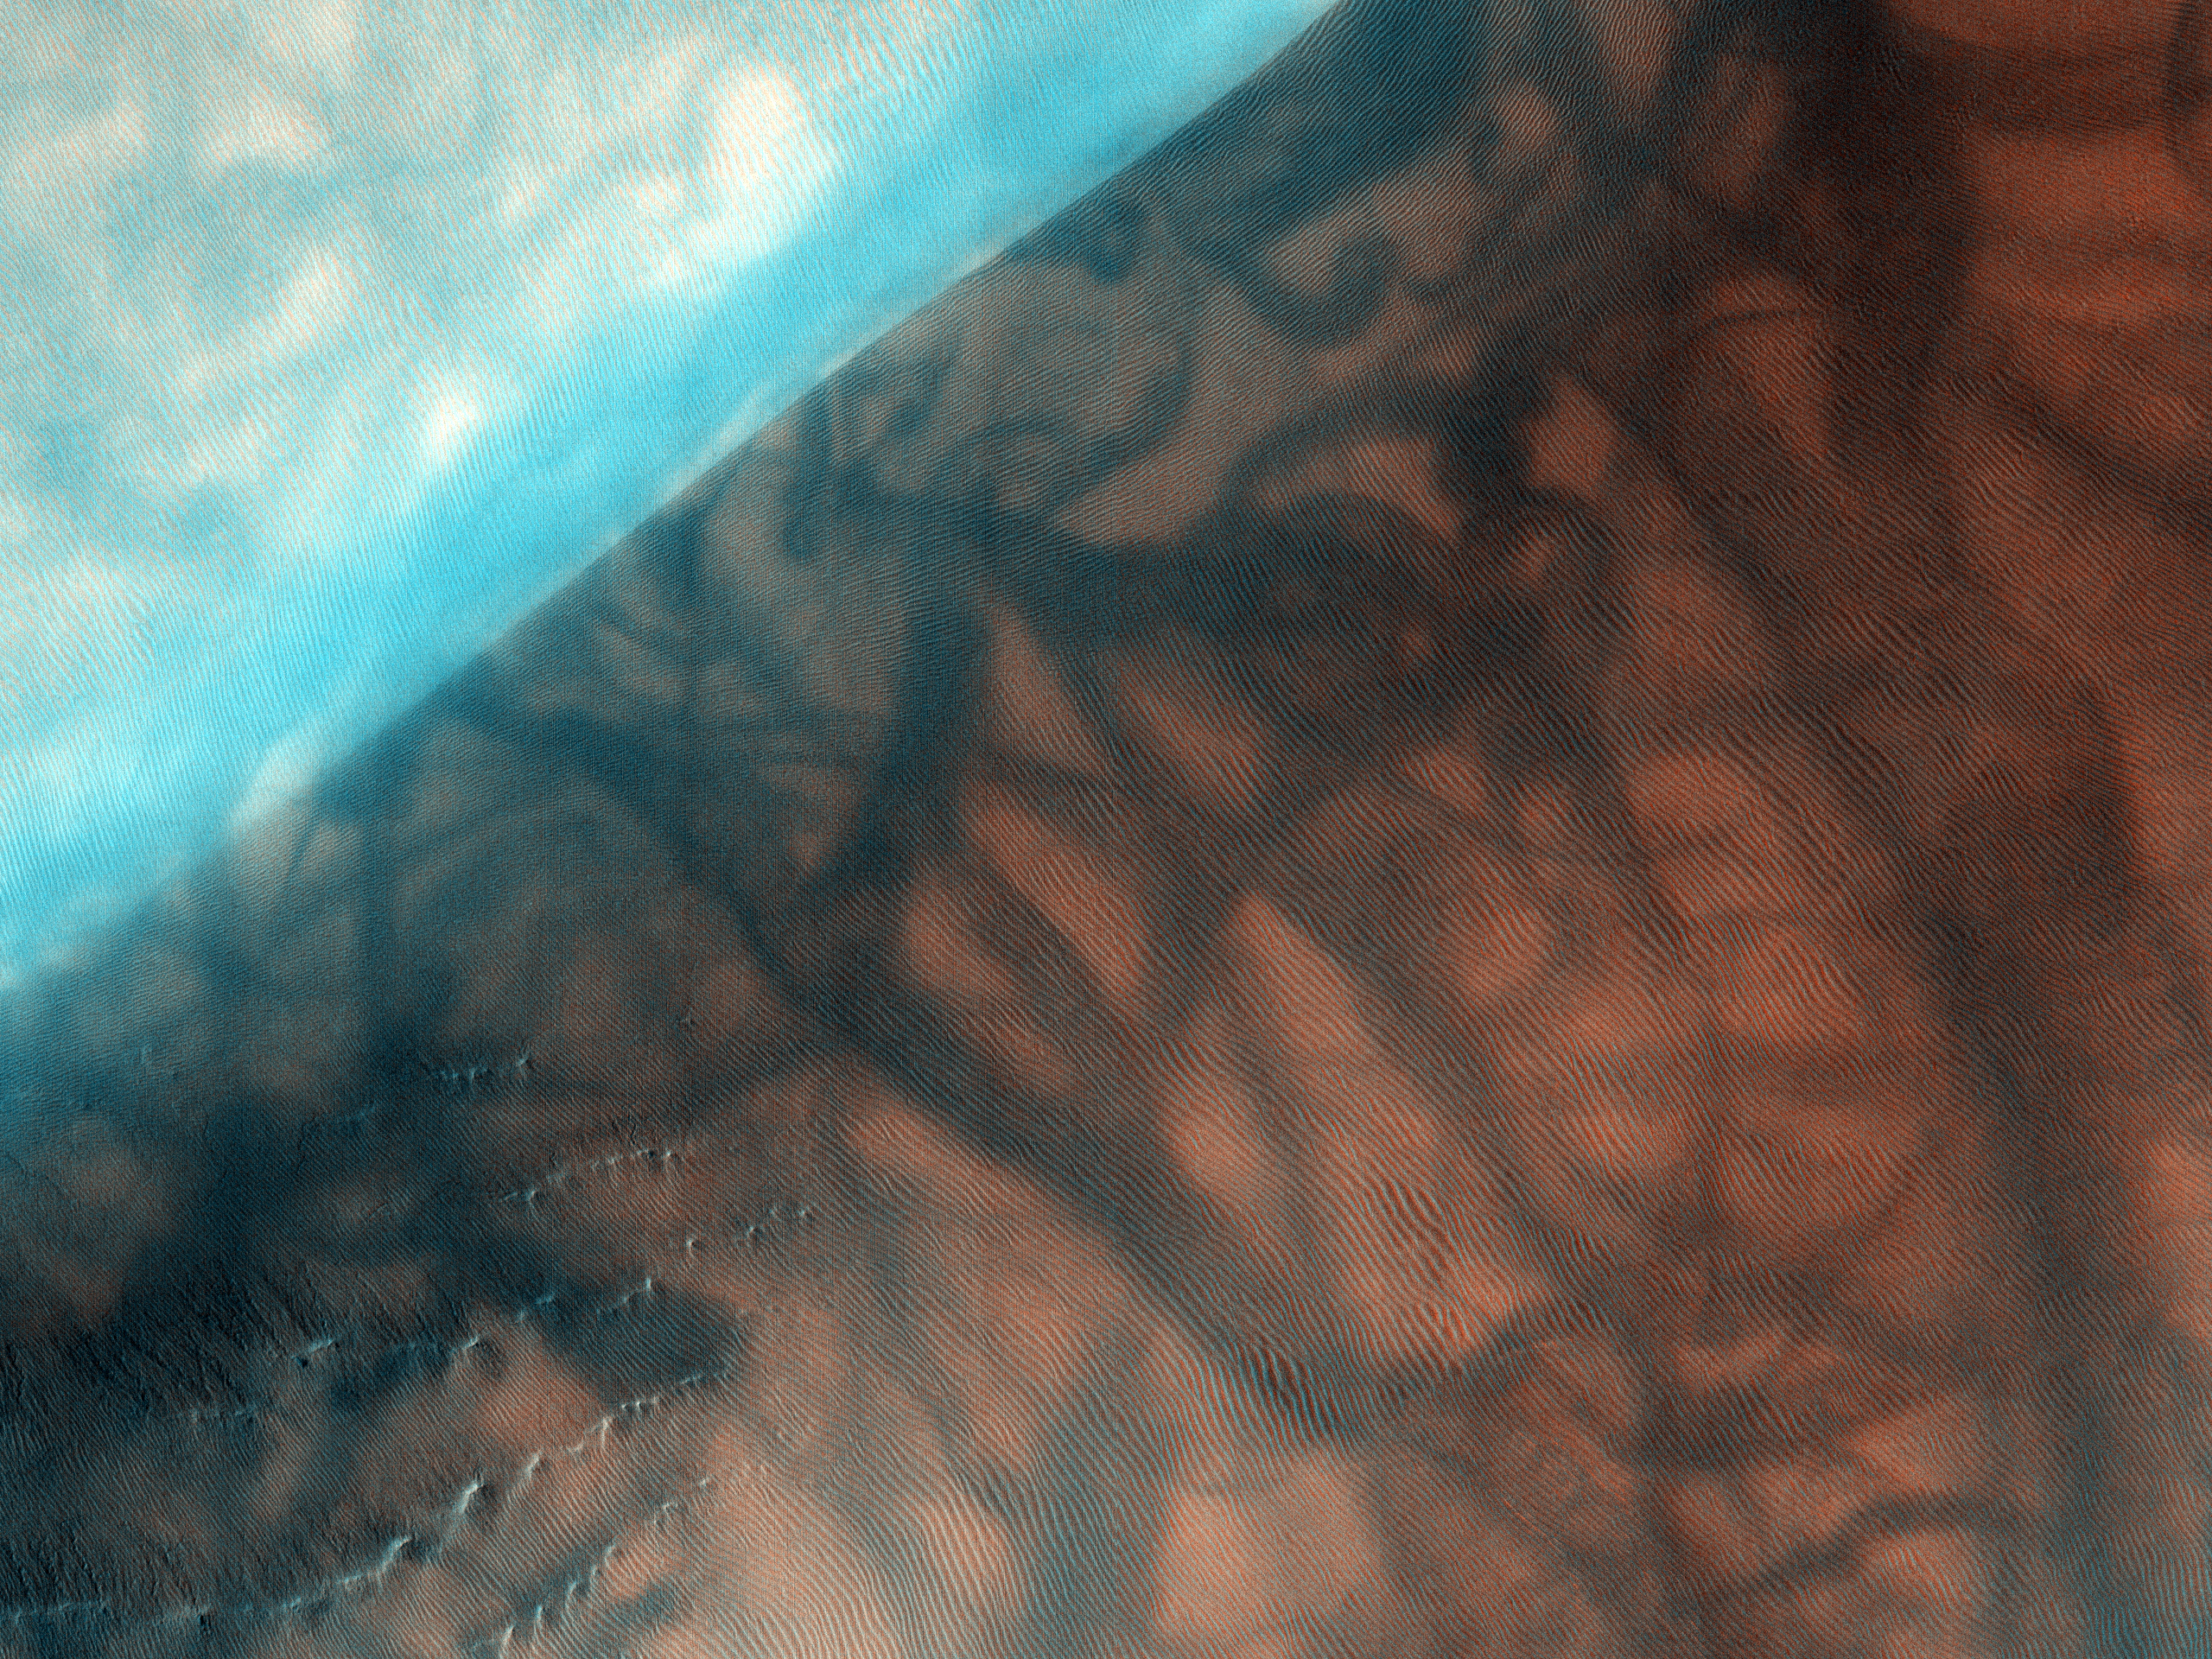

Russell Crater Dunes, Defrosted

The Russell Crater dune field is covered seasonally by carbon dioxide frost, and this image shows the dune field after the frost has sublimated (evaporated directly from solid to gas). There are just a few patches left of the bright seasonal frost.

Numerous dark dust devil tracks can be seen meandering across the dunes. The face of the largest dune is lined with gullies. The source of the gullies is unclear but could involve erosion by the seasonal carbon dioxide ice.

NASA’s Jet Propulsion Laboratory, a division of the California Institute of Technology in Pasadena, manages the Mars Reconnaissance Orbiter for NASA’s Science Mission Directorate, Washington. Lockheed Martin Space Systems, Denver, built the spacecraft. The High Resolution Imaging Science Experiment is operated by the University of Arizona, Tucson, and the instrument was built by Ball Aerospace & Technologies Corp., Boulder, Colo.

Originally released August 1, 2007

Credit: NASA/JPL-Caltech/University of Arizona